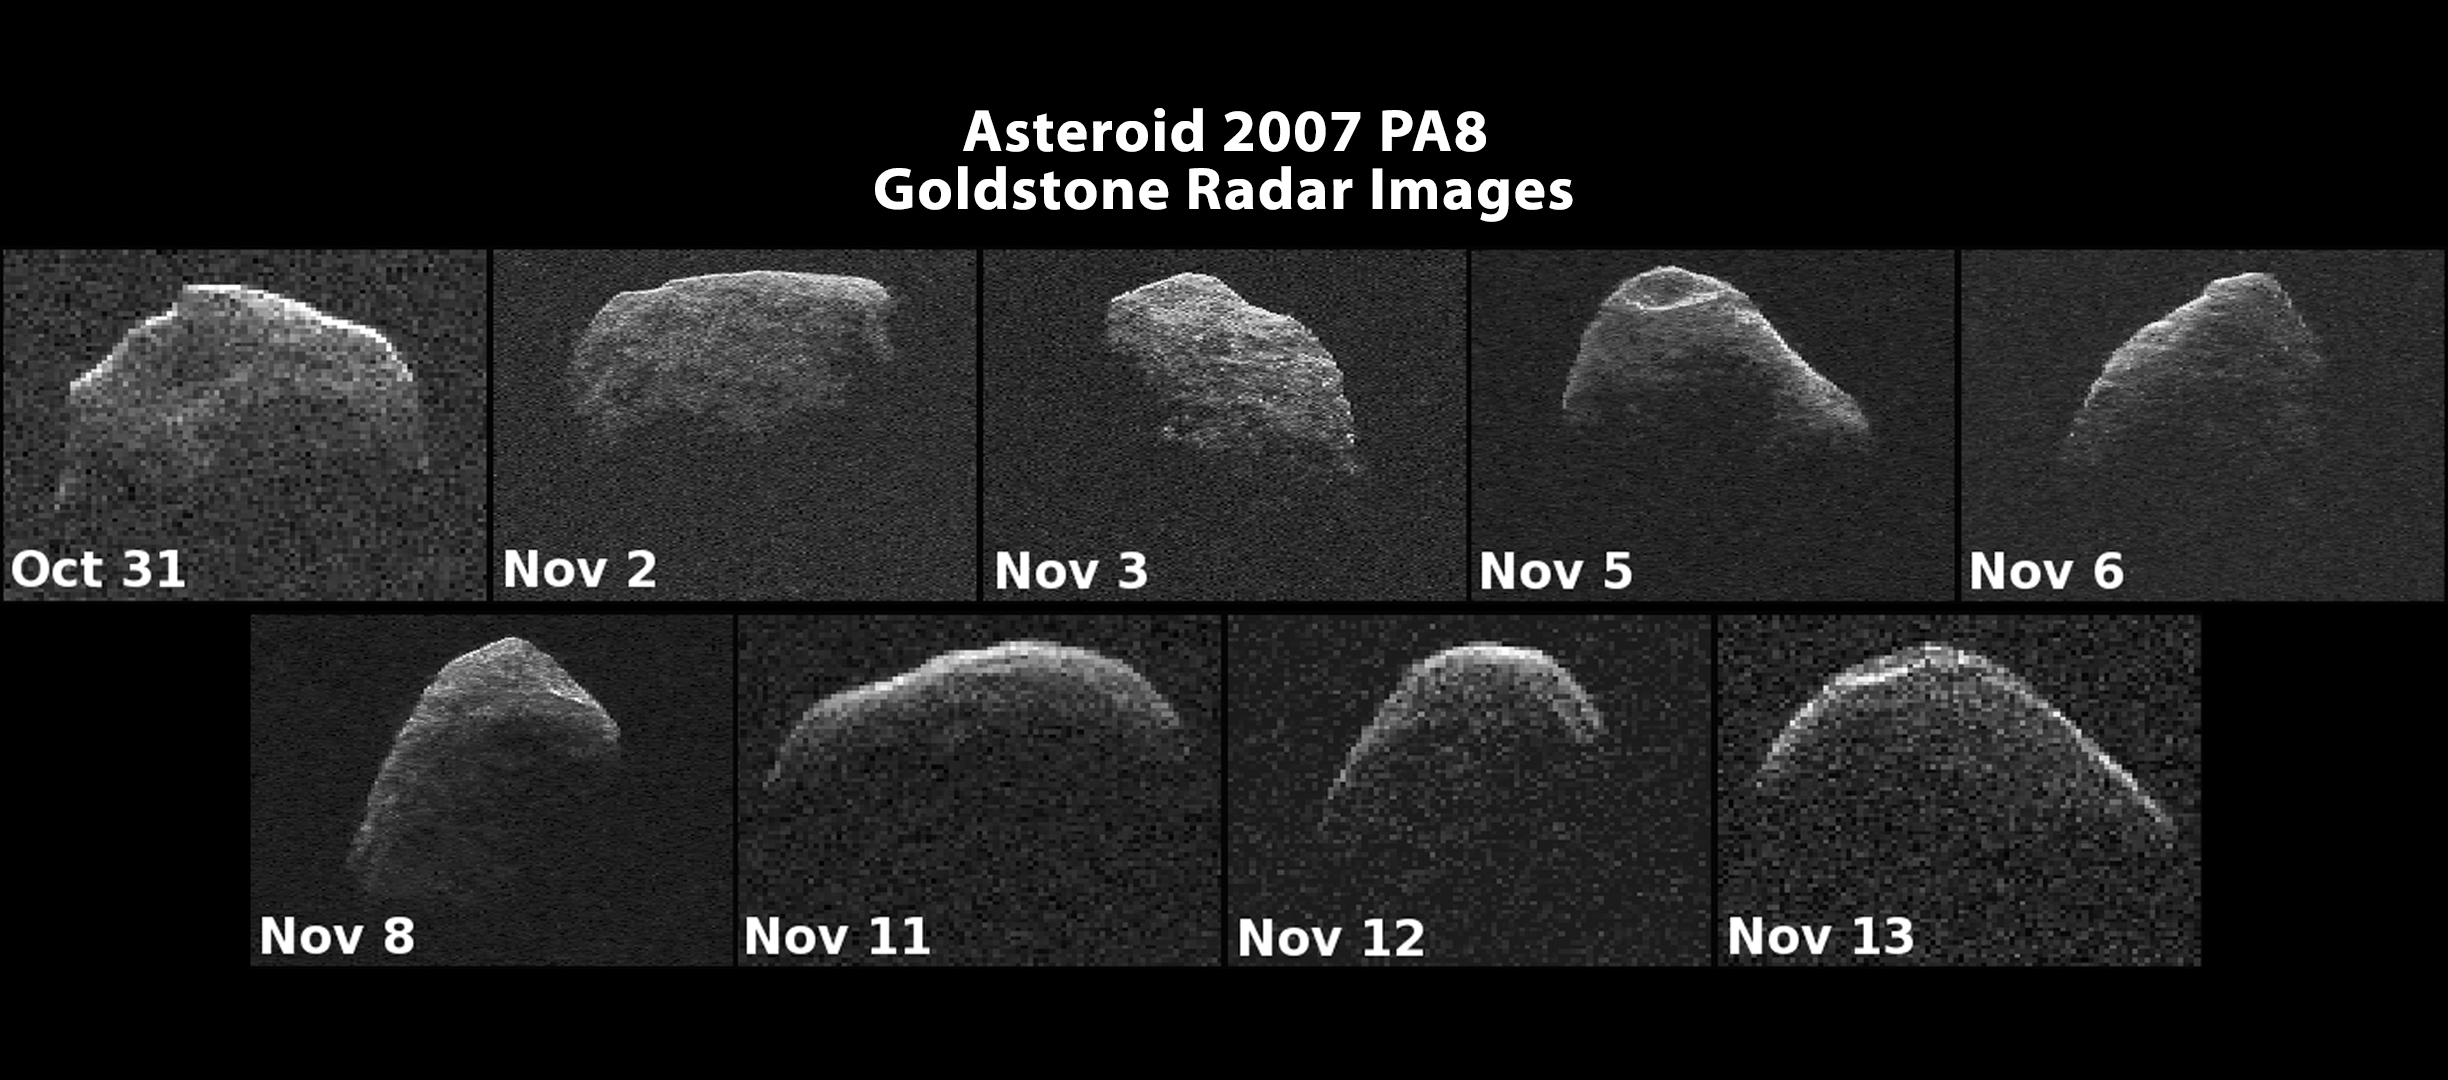

Nine Radar Images of Asteroid PA8

A collage shows nine radar images of near-Earth asteroid 2007 PA8 that were obtained between Oct. 31 and Nov. 13, 2012, with data collected by NASA’s 230-foot-wide (70-meter) Deep Space Network antenna at Goldstone, Calif. On Nov. 5 at 8:42 a.m. PST (11:42 a.m. EST/16:42 UTC), the object came about 4 million miles (6.5 million kilometers) from Earth, or 17 times the distance between Earth and the moon.

The images of 2007 PA8 reveal possible craters, boulders, an irregular, asymmetric shape, and very slow rotation. The asteroid measures approximately one mile wide (about 1.6 kilometers).

Each panel shows one image per day, and all of them are oriented so rotation is counterclockwise. Each image is shown at the same scale and covers 1.1 miles (1.7 kilometers) from top to bottom. The resolution of the images varies from day to day as the asteroid’s distance changed. The images achieve resolutions as fine as 12 feet (3.75 meters) per pixel on Nov. 5 and 6, when the asteroid was closest. The resolution was 25 feet (7.5 meters) per pixel on Nov. 2, 3 and 8, and 62 feet (18.75 meters) per pixel on Oct. 31 and Nov. 11 to 13.

New radar measurements of 2007 PA8’s distance and line-of-sight velocity refined calculations of its orbit about the sun, enabling reliable computation of the asteroid’s motion for the next 632 years. 2007 PA8 is not a threat to Earth. The 2012 flyby was the closest since 1880. The next flyby with Earth closer than the one that occurred this year will be in 2488, when the asteroid will approach no closer than 3.6 million miles (5.8 million kilometers).

NASA detects, tracks and characterizes asteroids and comets passing close to Earth using both ground- and space-based telescopes. The Near-Earth Object Observations Program, commonly called “Spaceguard,” discovers these objects, characterizes a subset of them, and plots their orbits to determine if any could be potentially hazardous to our planet.

JPL manages the Near-Earth Object Program Office for NASA’s Science Mission Directorate in Washington. JPL is a division of the California Institute of Technology in Pasadena.

Credit: NASA/JPL-Caltech